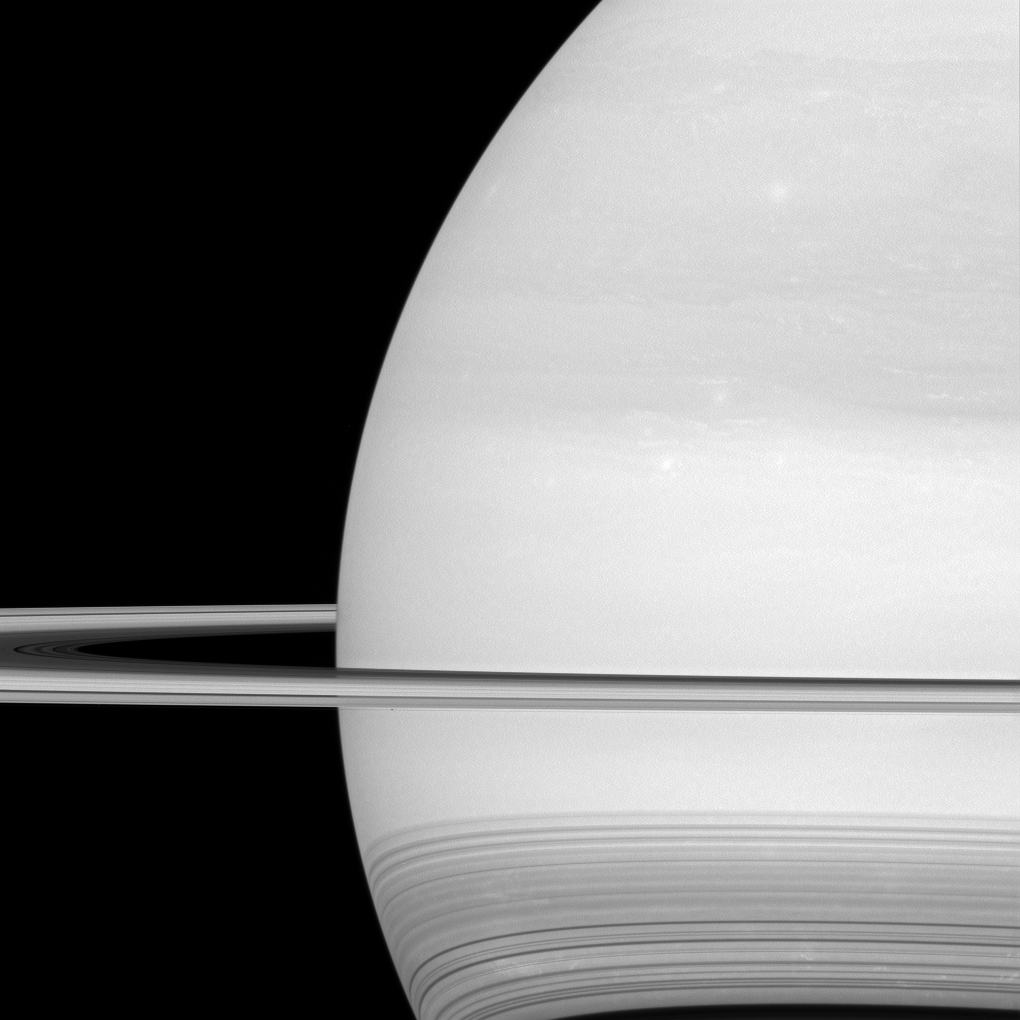

Hidden Wonders

NASA’s Cassini spacecraft looks toward the brilliant disk of Saturn, surrounded by the icy lanes of its rings. Faint wisps of cloud are visible in the atmosphere. At bottom, ring shadows trace delicate, curving lines across the planet.

Prometheus (53 miles or 86 kilometers across) is just a few pixels wide in this view, barely visible as a dark speck in front of the planet, below the rings and to the left of center.

Between April and September 2017, Cassini will plunge repeatedly through the gap that separates the planet from the rings.

This view looks toward the sunlit side of the rings from about a degree above the ring plane. The image was taken in green light with the Cassini spacecraft wide-angle camera on July 21, 2016.

The view was obtained at a distance of approximately 529,000 miles (852,000 kilometers) from Saturn and at a sun-Saturn-spacecraft, or phase, angle of 37 degrees. Image scale is 30 miles (50 kilometers) per pixel.

The Cassini mission is a cooperative project of NASA, ESA (the European Space Agency) and the Italian Space Agency. The Jet Propulsion Laboratory, a division of the California Institute of Technology in Pasadena, manages the mission for NASA’s Science Mission Directorate, Washington. The Cassini orbiter and its two onboard cameras were designed, developed and assembled at JPL. The imaging operations center is based at the Space Science Institute in Boulder, Colorado.

Credit: NASA/JPL-Caltech/Space Science Institute